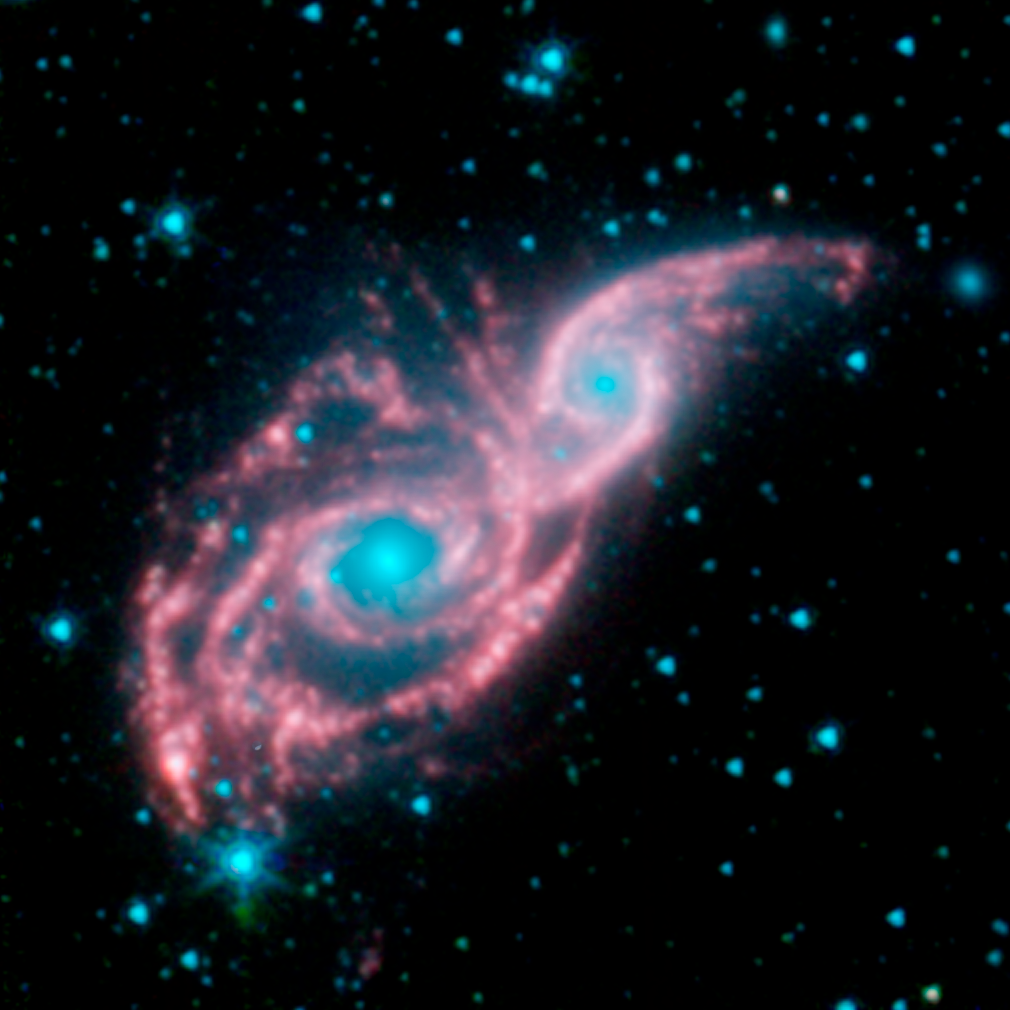

NGC 2207 and IC 2163 Revealed by Spitzer

Something appears to be peering through a shiny red mask, in this new infrared image from NASA's Spitzer Space Telescope. The mysterious blue eyes are actually starlight from the cores of two merging galaxies, called NGC 2207 and IC 2163. The mask is the galaxies' dusty spiral arms.

NGC 2207 and IC 2163 recently met and began a sort of gravitational tango about 40 million years ago. The two galaxies are tugging at each other, stimulating new stars to form. Eventually, this cosmic ball will come to an end, when the galaxies meld into one. The dancing duo is located 140 million light-years away in the Canis Major constellation.

The Spitzer image reveals that the galactic mask is adorned with strings of pearl-like beads. These dusty clusters of newborn stars, called "beads on a string" by astronomers, appear as white balls throughout the arms of both galaxies. They were formed when the galaxies first interacted, forcing dust and gas to clump together into colonies of stars.

This type of beading has been seen before in other galaxies, but it took Spitzer's infrared eyes to identify them in NGC 2207 and IC 2163. Spitzer was able to see the beads because the stars inside heat up surrounding dust, which then radiates with infrared light.

The biggest bead lighting up the left side of the mask is also the densest. In fact, some of its central stars might have merged to form a black hole. (Now, that would be quite the Mardi Gras mask!)

This picture, taken by Spitzer's infrared array camera, is a four-channel composite. It shows light with wavelengths of 3.6 microns (blue); 4.5 microns (green); and 5.8 and 8.0 microns (red). The contribution from starlight (measured at 3.6 microns) has been subtracted from the 5.8- and 8-micron channels to enhance the visibility of the dust features.

Credit: NASA/JPL-Caltech/D. Elmegreen (Vassar)